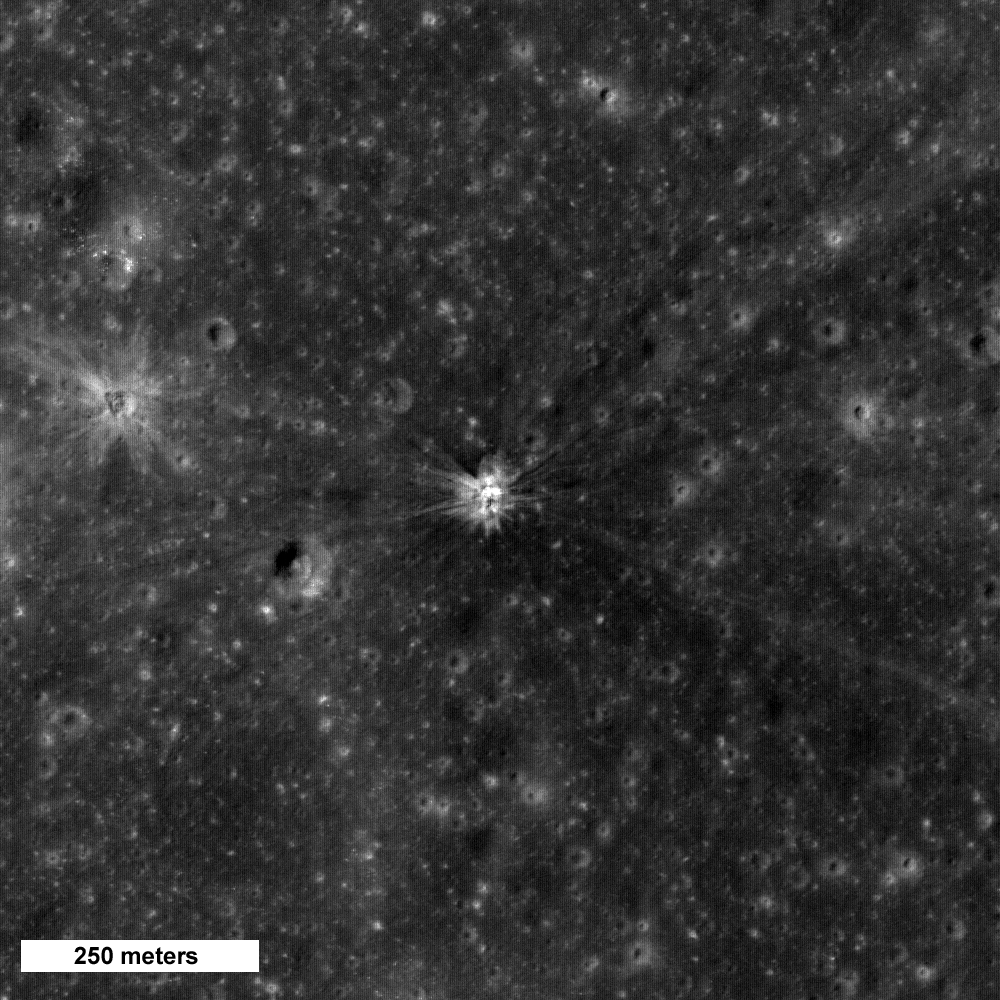

Apollo 14 S-IVB Impact Crater

This image shows a crater (center of image) formed by impact of the Apollo 14 Saturn IVB booster. The booster was intentionally impacted into the lunar surface on February 4, 1971 to serve as an energy source to probe the interior structure of the Moon using seismometers placed on the surface by Apollo astronauts.

NASA’s Goddard Space Flight Center built and manages the mission for the Exploration Systems Mission Directorate at NASA Headquarters in Washington. The Lunar Reconnaissance Orbiter Camera was designed to acquire data for landing site certification and to conduct polar illumination studies and global mapping. Operated by Arizona State University, the LROC facility is part of the School of Earth and Space Exploration (SESE). LROC consists of a pair of narrow-angle cameras (NAC) and a single wide-angle camera (WAC). The mission is expected to return over 70 terabytes of image data.

Credit: NASA/GSFC/Arizona State University